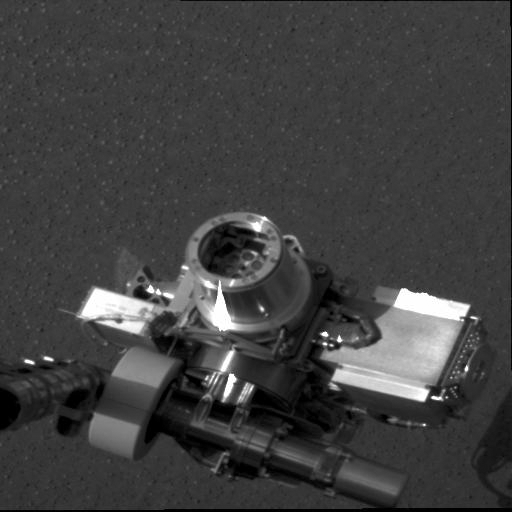

X-ray Machine on Mars

This image taken at Meridiani Planum, Mars by the panoramic camera on the Mars Exploration Rover Opportunity shows the rover’s alpha particle X-ray spectrometer (circular device in center), located on its instrument deployment device, or “arm.” The image was acquired on the ninth martian day or sol of the rover’s mission.

Credit: NASA/JPL